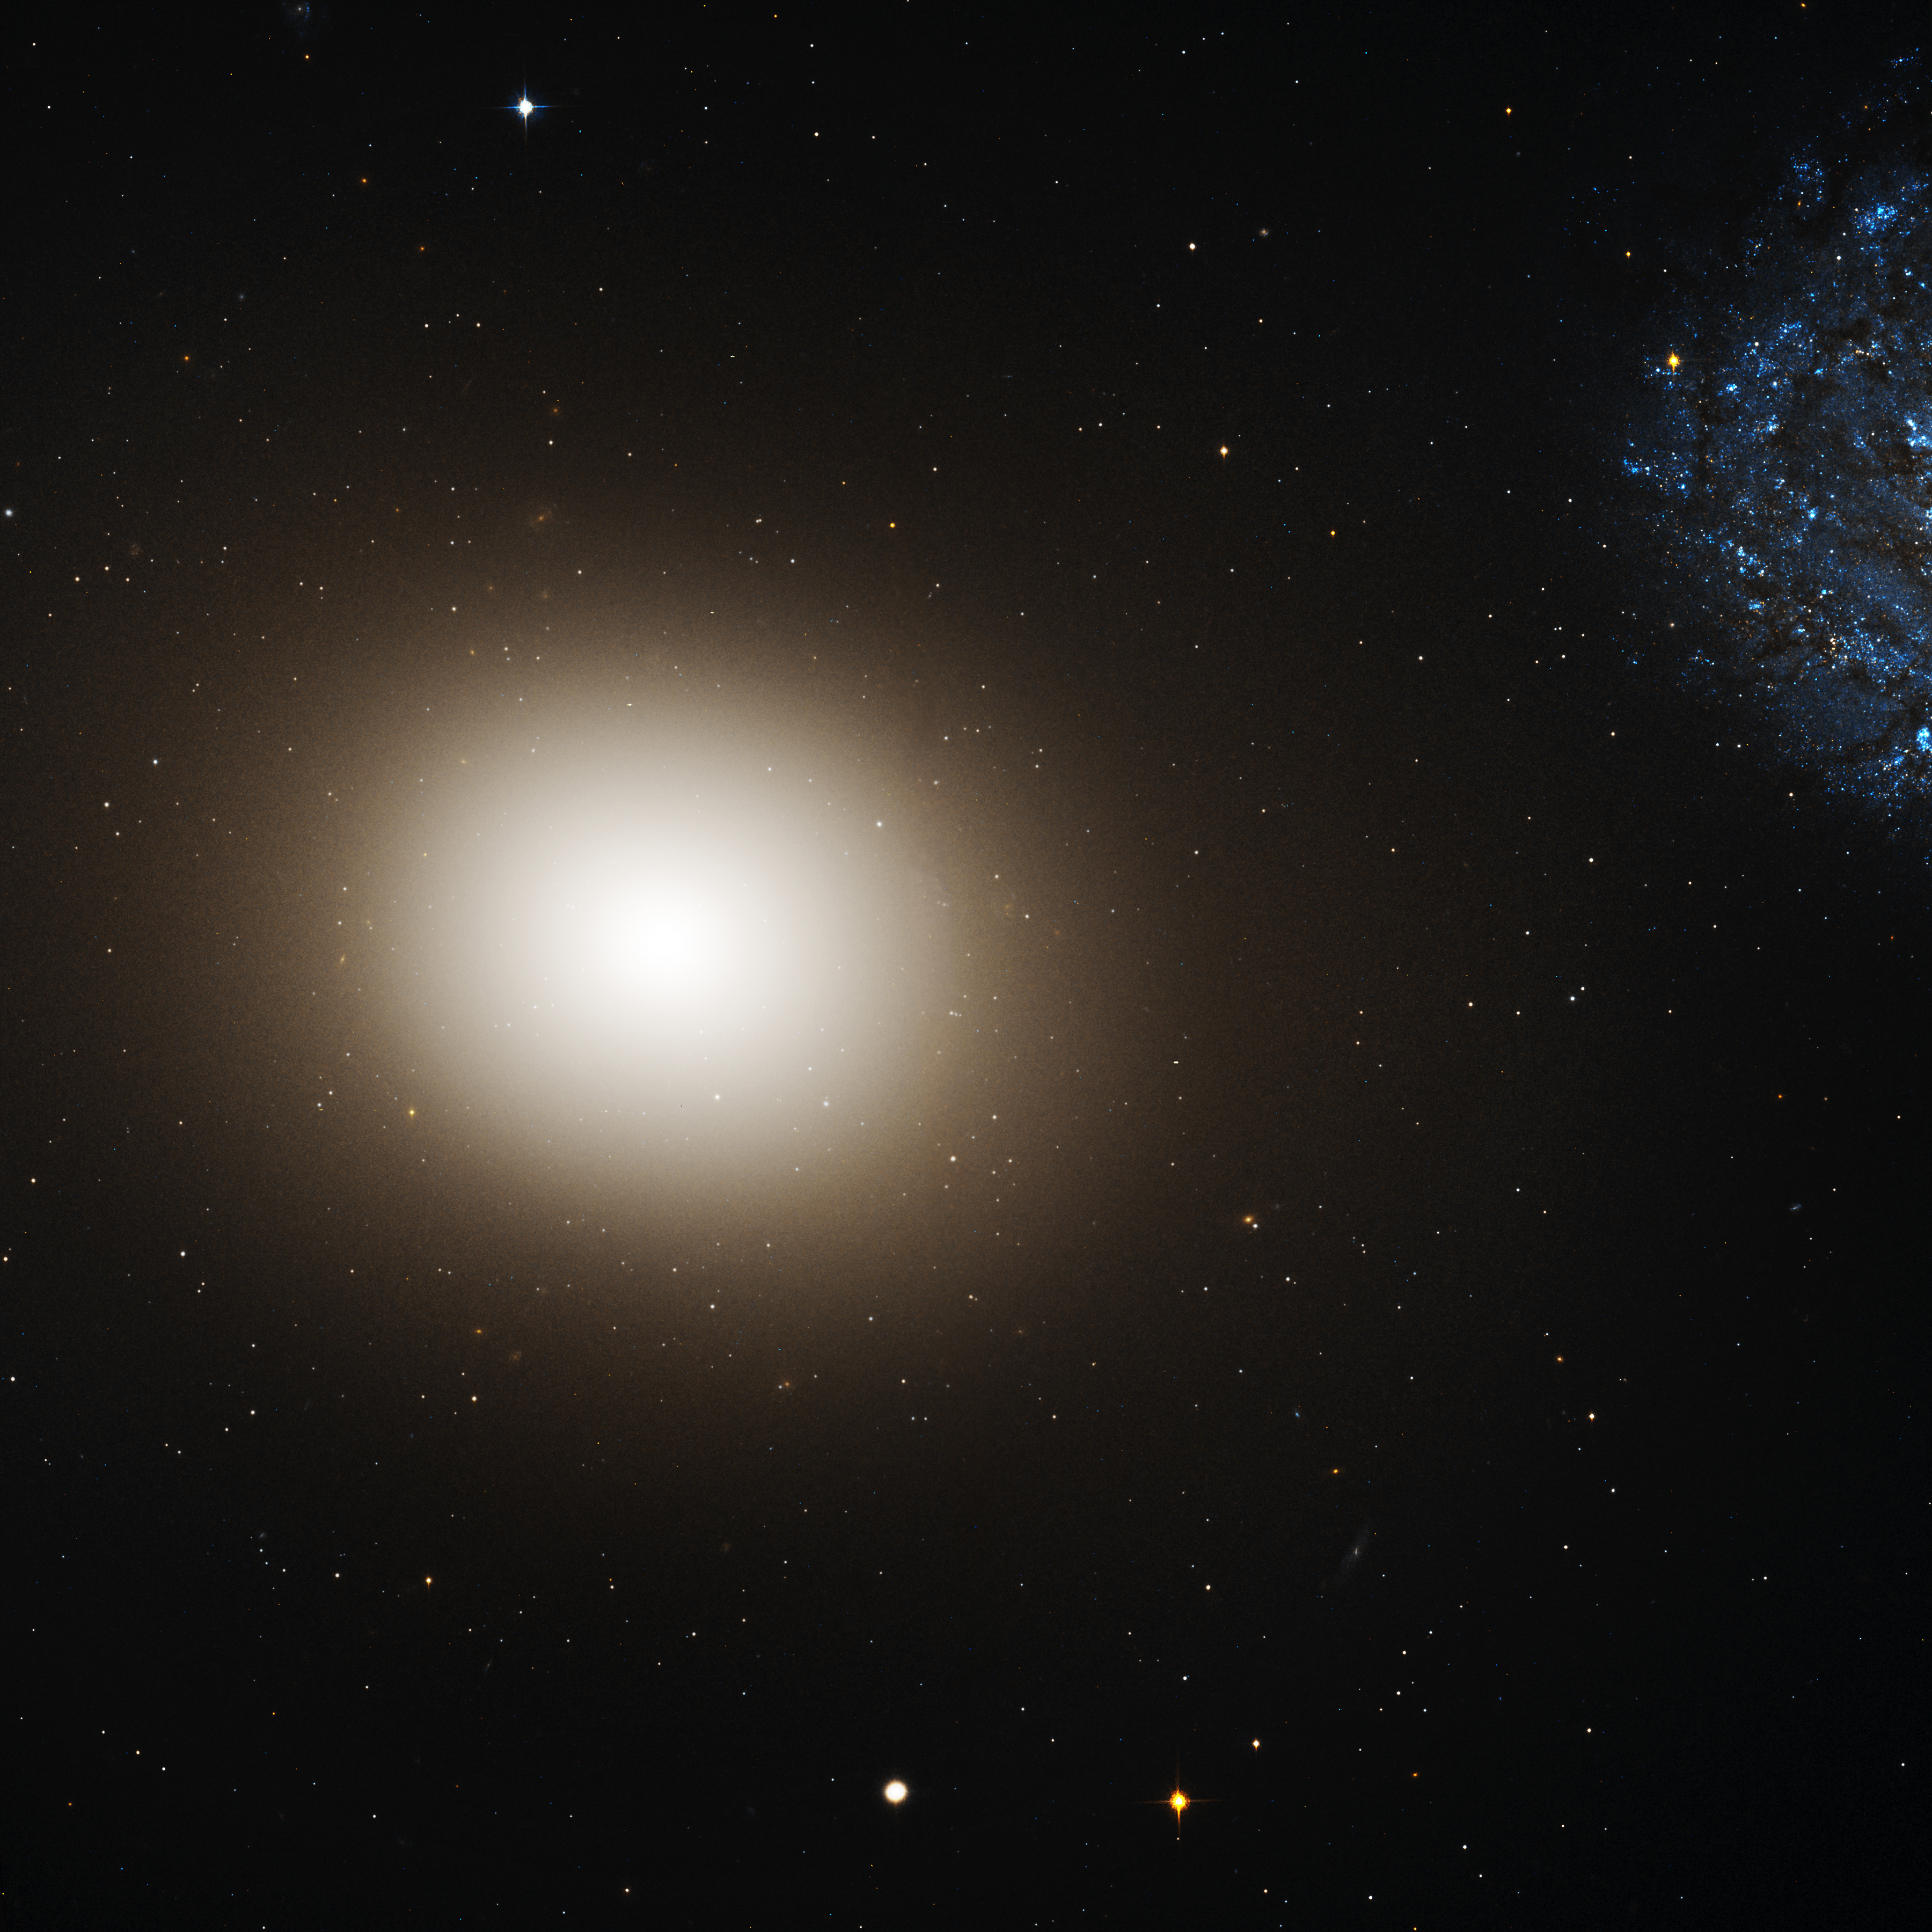

Galaxy M60 and M60-UCD1 (Hubble’s View)

Object Name: M60, M60-UCD1

Credit: NASA, ESA, CXC, and J. Strader (Michigan State University)